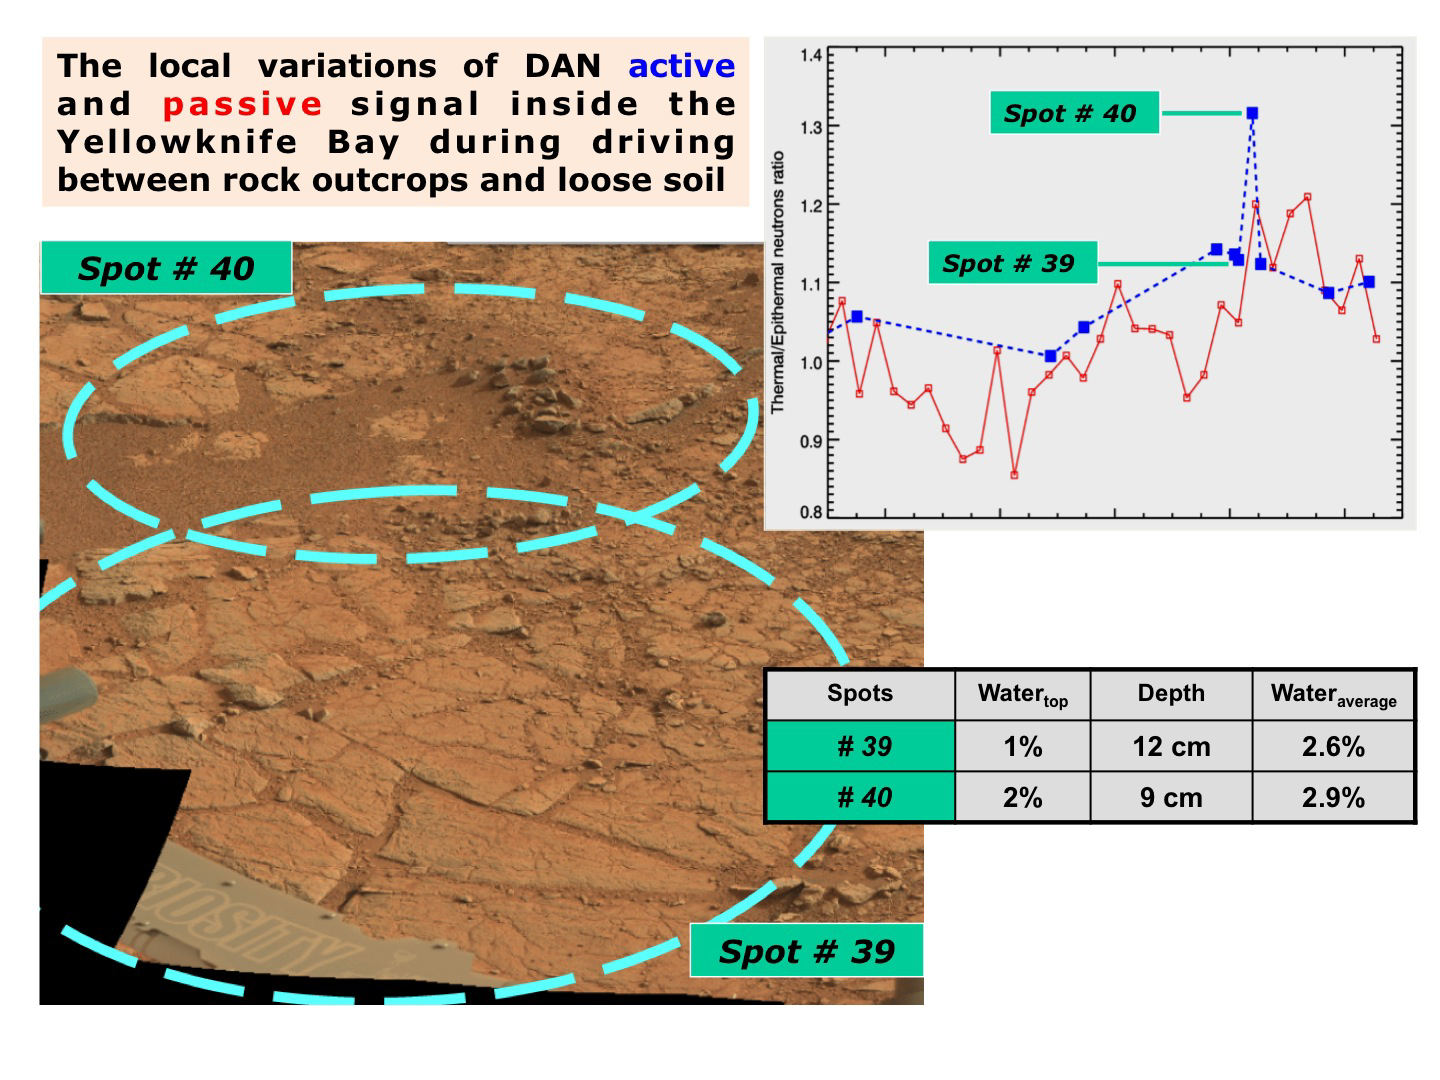

Variation in Subsurface Water In ‘Yellowknife Bay’

The image, at lower left, is annotated to show where the Dynamic Albedo of Neutrons (DAN) instrument on NASA’s Mars rover Curiosity took measurement on a rock outcrop (Spot 39) and on loose soil (Spot 40) within the “Yellowknife Bay’ area of Mars’ Gale Crater.

The graph, at upper right, and the table, at lower right, show that the DAN measurements indicated more water in the subsurface at the loose-soil spot than at the rock outcrop. DAN detects even very small amounts of water in the ground beneath the rover, primarily water bound into the crystal structure of hydrated minerals.

The image at lower left was taken by the rover’s Mast Camera (Mastcam).

JPL manages the Mars Science Laboratory/Curiosity for NASA’s Science Mission Directorate in Washington. The rover was designed, developed and assembled at JPL, a division of the California Institute of Technology in Pasadena.

Credit: NASA/JPL-Caltech/MSSS/Russian Space Research Institute